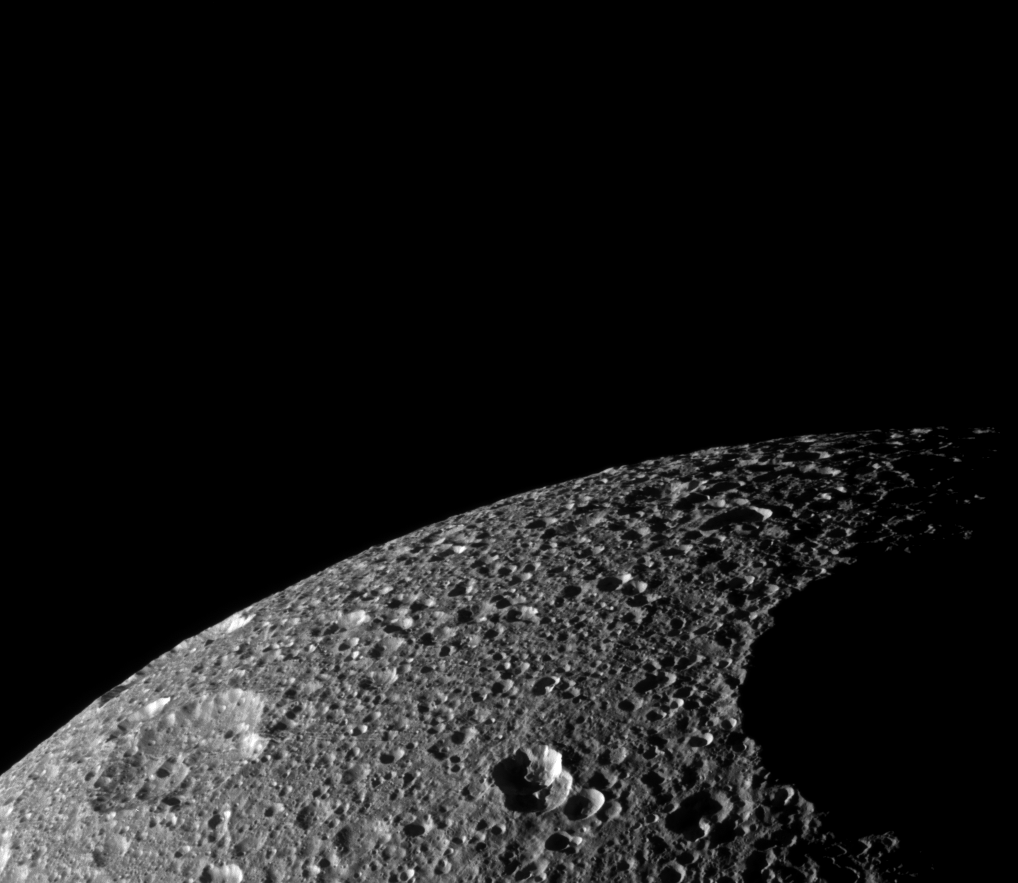

Penelope on Tethys

The terminator encroaches upon Penelope, one of the largest craters on Saturn’s moon Tethys. Two other large craters, Polyphemus and Phemius, are visible near the limb in this view of the southern portions of Tethys’ trailing hemisphere.

The far rim of Phemius disrupts the smooth profile of the icy moon’s limb.

Features on Tethys are named for characters and places in “The Odyssey.”

The image was taken in visible light with the Cassini spacecraft narrow-angle camera on Nov. 24, 2008 at a distance of approximately 62,000 kilometers (38,000 miles) from Tethys and at a Sun-Tethys-spacecraft, or phase, angle of 94 degrees. Image scale is 366 meters (1,200 feet) per pixel.

The Cassini-Huygens mission is a cooperative project of NASA, the European Space Agency and the Italian Space Agency. The Jet Propulsion Laboratory, a division of the California Institute of Technology in Pasadena, manages the mission for NASA’s Science Mission Directorate, Washington, D.C. The Cassini orbiter and its two onboard cameras were designed, developed and assembled at JPL. The imaging operations center is based at the Space Science Institute in Boulder, Colo.

Credit: NASA/JPL/Space Science Institute